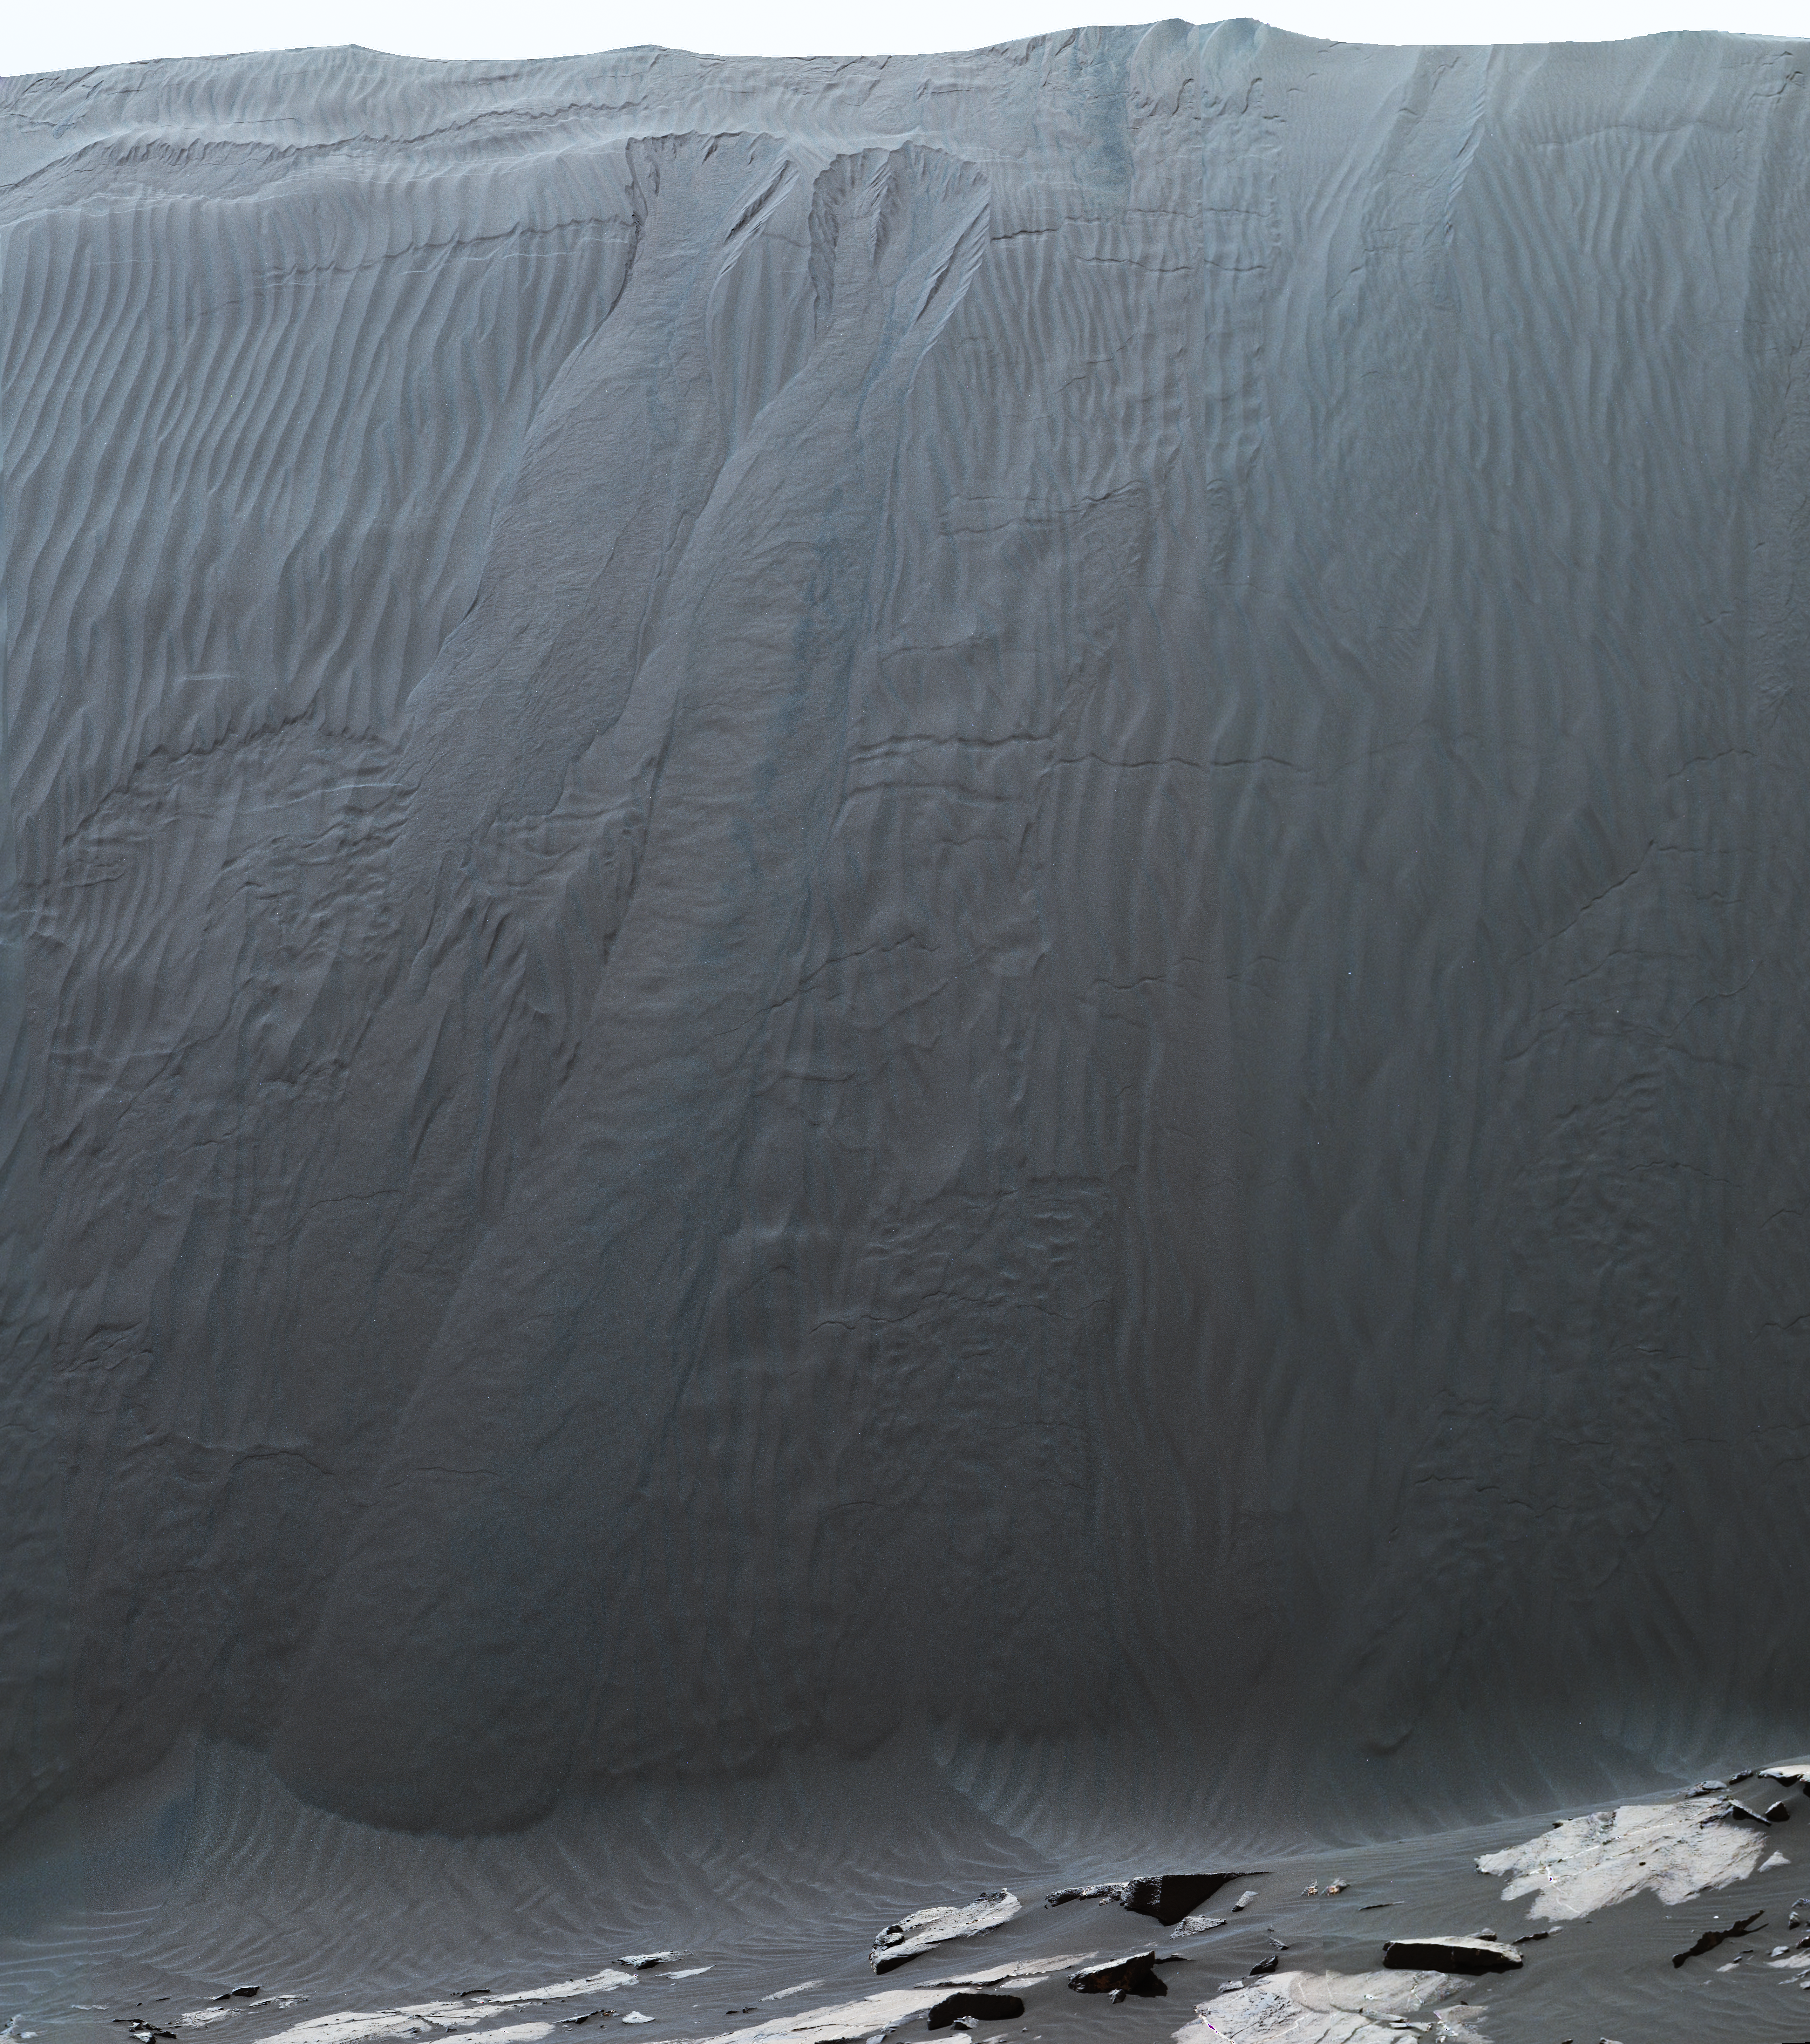

Mastcam Telephoto of a Martian Dune’s Downwind Face

Figure 1

This view combines multiple images from the telephoto-lens camera of the Mast Camera (Mastcam) on NASA’s Curiosity Mars rover to reveal fine details of the downwind face of “Namib Dune.” The site is part of the dark-sand “Bagnold Dunes” field along the northwestern flank of Mount Sharp. Images taken from orbit have shown that dunes in the Bagnold field move as much as about 3 feet (1 meter) per Earth year.

Sand on this face of Namib Dune has cascaded down a slope of about 26 to 28 degrees. The top of the face is about 13 to 17 feet (4 to 5 meters) above the rocky ground at its base.

The downwind side of a sand dune displays textures quite different from those seen on other surfaces of the dune. Compare this scene, for example, to a windward surface of nearby “High Dune” (see PIA20168). As on Earth, the downwind side of these Martian dunes has a steep slope called a slip face, where accumulating sand flows in mini-avalanches down the face.

The component images of this mosaic view were taken on Dec. 21, 2015, during the 1,200th Martian day, or sol, of Curiosity’s work on Mars. The mission’s examination of dunes in the Bagnold field, along the rover’s route up the lower slope of Mount Sharp, is the first close look at active sand dunes anywhere other than Earth.

The scene is presented with a color adjustment that approximates white balancing, to resemble how the sand would appear under daytime lighting conditions on Earth. Figure 1 includes a superimposed scale bar of 100 centimeters (39.4 inches).

Malin Space Science Systems, San Diego, built and operates the rover’s Mastcam. NASA’s Jet Propulsion Laboratory, a division of the California Institute of Technology, Pasadena, manages the Mars Science Laboratory Project for NASA’s Science Mission Directorate, Washington. JPL designed and built the project’s Curiosity rover.

Credit: NASA/JPL-Caltech